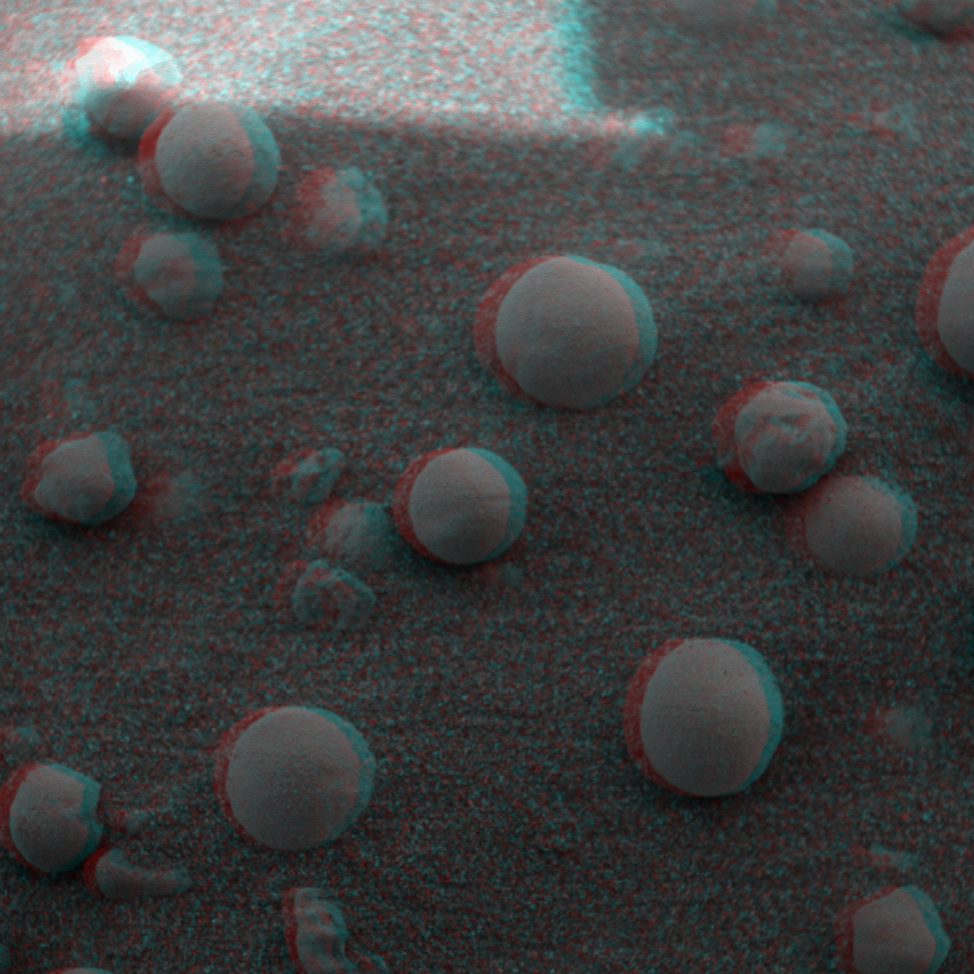

“Berries” on the Ground 2 (3-D)

This is the 3-D anaglyph showing a microscopic image taken of soil featuring round, blueberry-shaped rock formations on the crater floor at Meridiani Planum, Mars. This image was taken on the 13th day of the Mars Exploration Rover Opportunity’s journey, before the Moessbauer spectrometer, an instrument located on the rover’s instrument deployment device, or “arm,” was pressed down to take measurements. The area in this image is approximately 3 centimeters (1.2 inches) across.

Credit: NASA/JPL/Cornell/USGS/Texas A&M